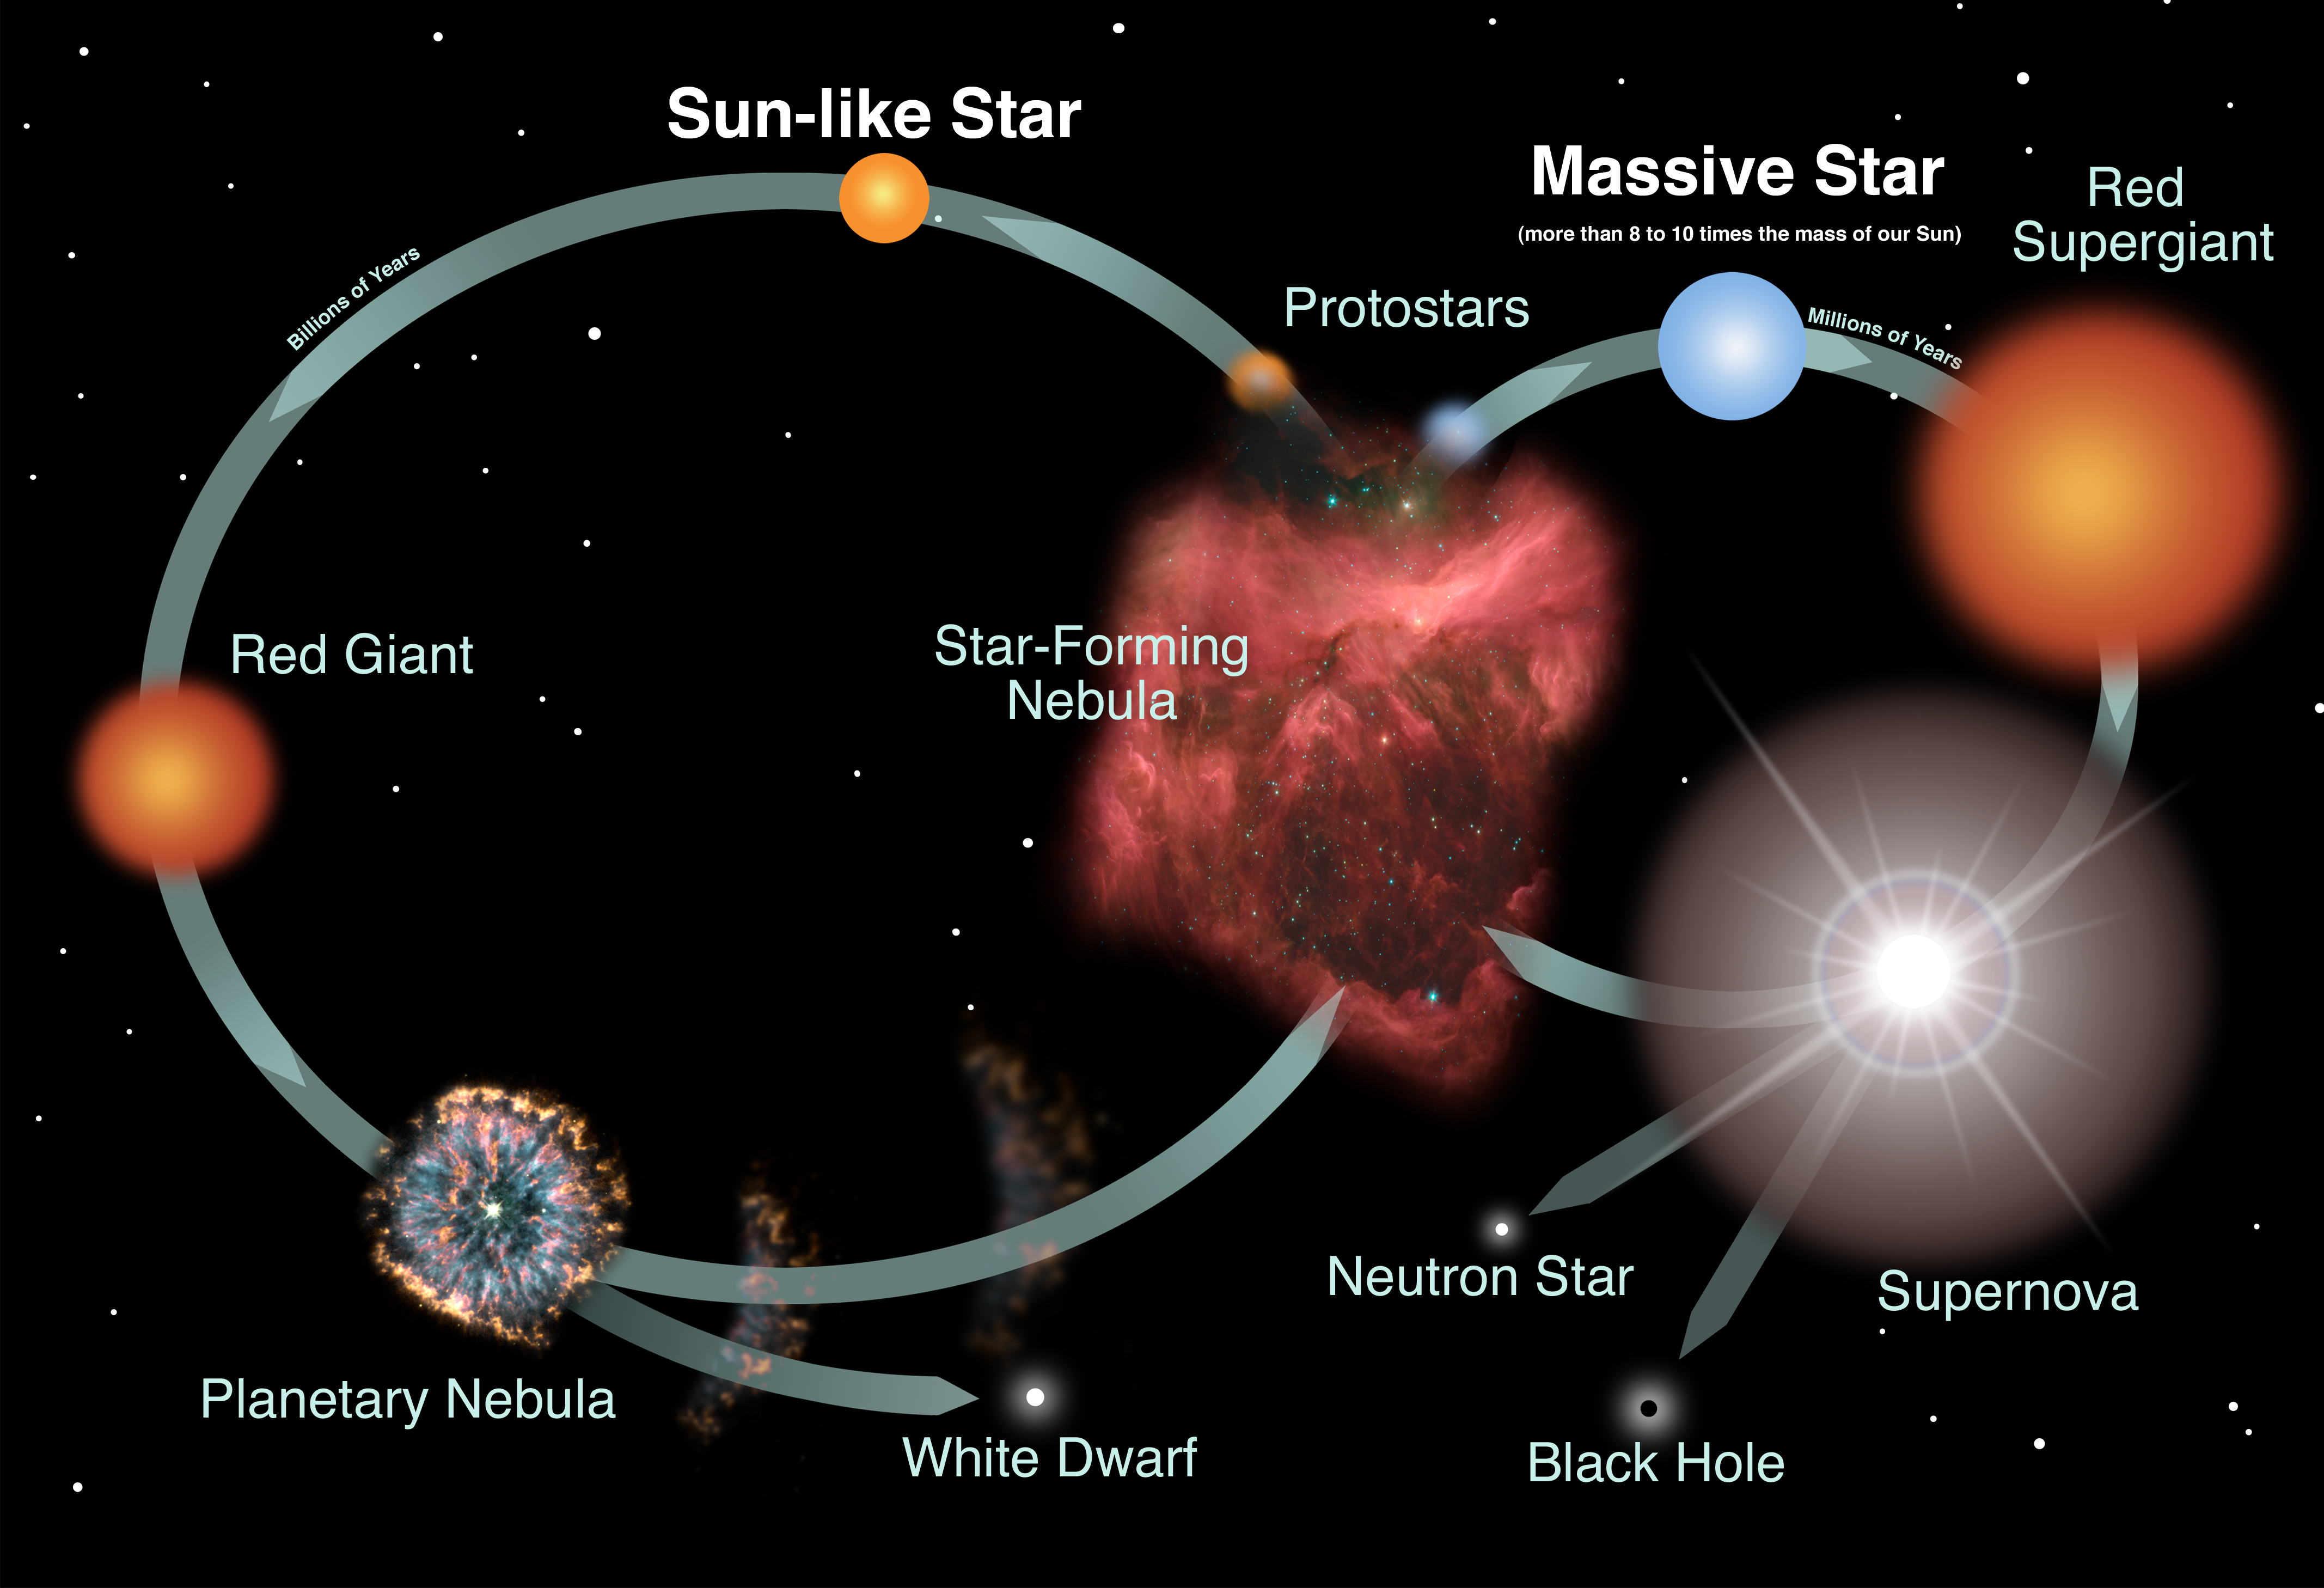

Life Cycles of Sun-like and Massive Stars

A star's life is a constant struggle against the force of gravity. Gravity constantly works to try and cause the star to collapse. The star's core, however, is very hot, which creates pressure within the gas. This pressure counteracts the force of gravity, putting the star into what is called hydrostatic equilibrium. A star is okay as long as the star has this equilibrium between gravity pulling the star inwards and pressure pushing the star outwards.

During most of a star's lifetime, the interior heat and radiation is provided by nuclear reactions in the star's core. This phase of the star's life is called the main sequence.

Before a star reaches the main sequence, the star is contracting and its core is not yet hot or dense enough to begin nuclear reactions. So, until it reaches the main sequence, hydrostatic support is provided by the heat generated from the contraction.

At some point, the star will run out of material in its core for those nuclear reactions. When the star runs out of nuclear fuel, it comes to the end of its time on the main sequence. If the star is large enough, it can go through a series of less-efficient nuclear reactions to produce internal heat. However, eventually these reactions will no longer generate sufficient heat to support the star against its own gravity and the star will collapse.

Credit: Image: NASA, Night Sky Network